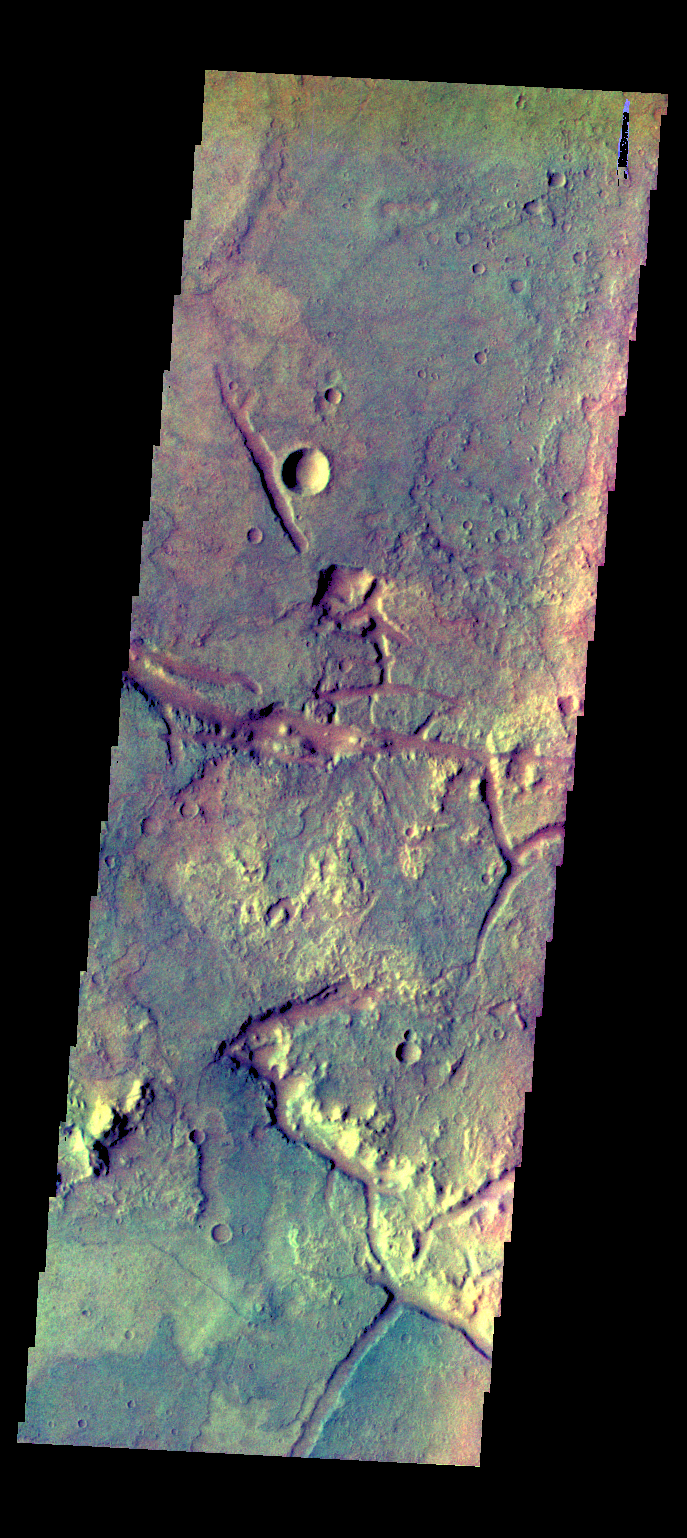

Margaritifer Terra – False Color

The THEMIS VIS camera contains 5 filters. The data from different filters can be combined in multiple ways to create a false color image. These false color images may reveal subtle variations of the surface not easily identified in a single band image. Today’s false color image shows some of the plains of Margaritifer Terra.

Credit: NASA/JPL-Caltech/ASU